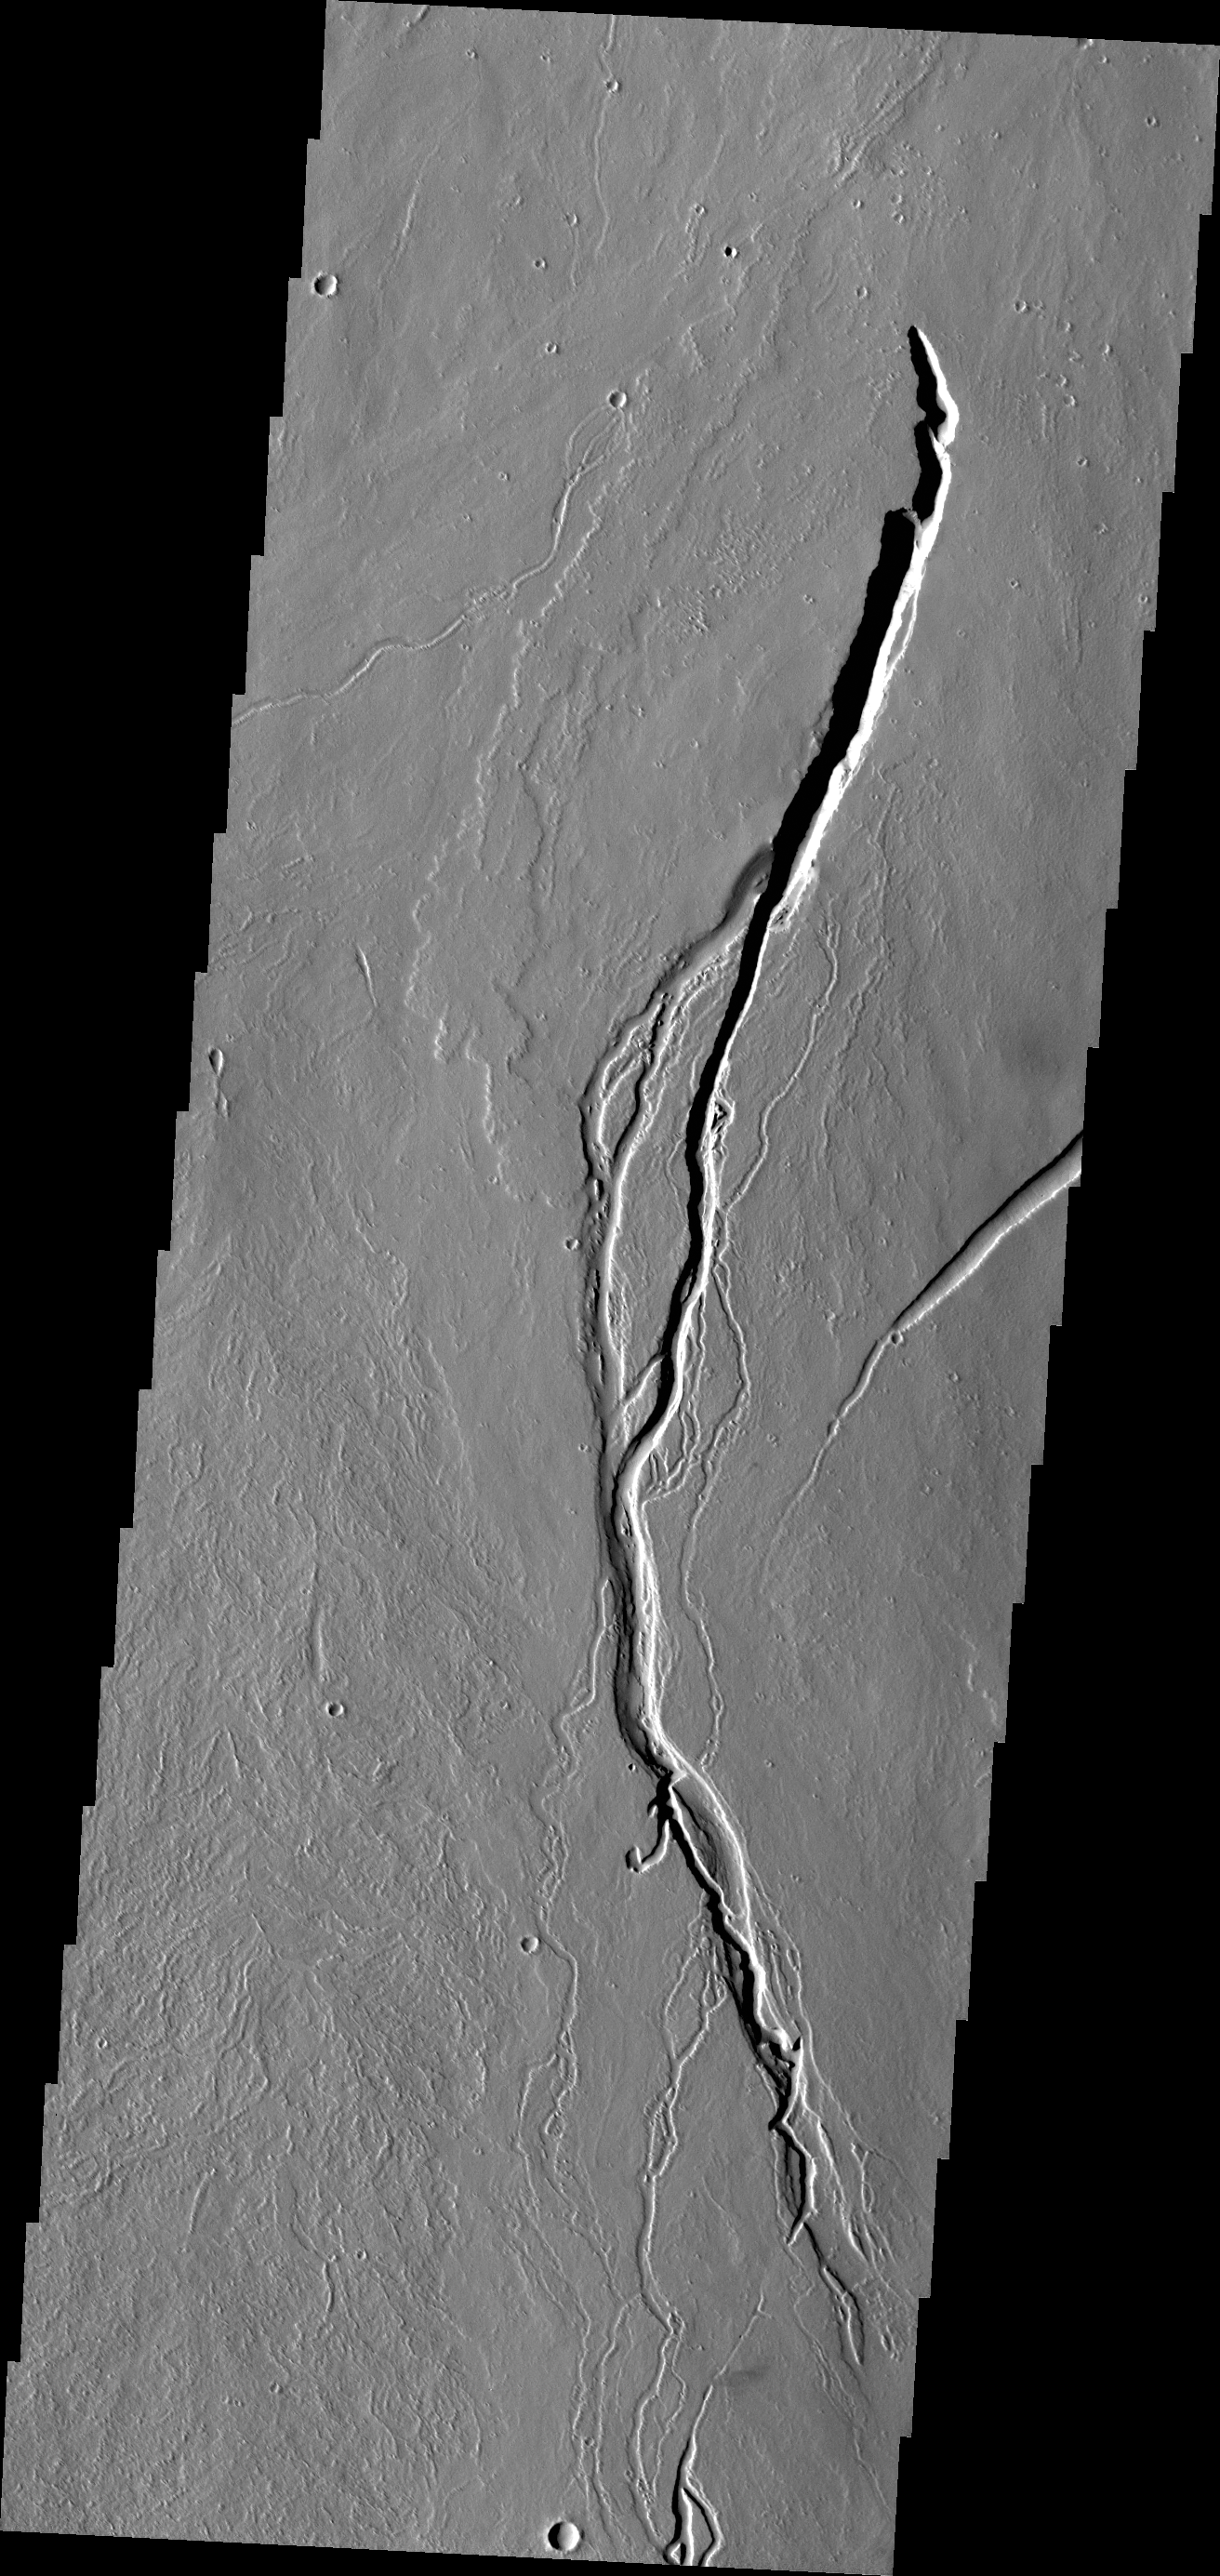

Lava Channels

The lava channels in this VIS image are located on the southern flank of Ascraeus Mons.

Credit: NASA/JPL/ASU